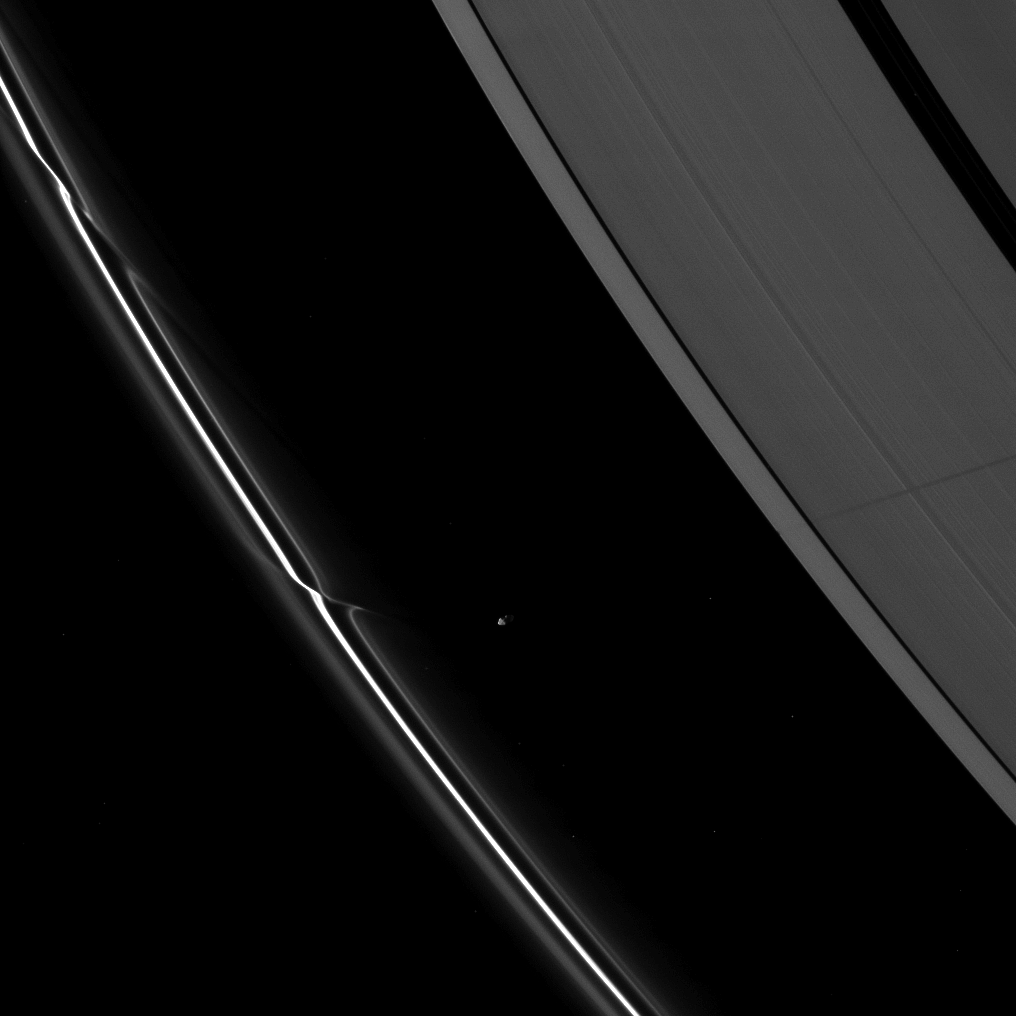

Shadow Before Equinox

Saturn’s moon Prometheus casts a long shadow across the A ring in the middle-right side of this Cassini spacecraft image taken shortly before the planet’s August 2009 equinox.

Prometheus (86 kilometers, or 53 miles across) orbits in the Roche Division between the thin F ring and the A ring. The novel illumination geometry created around the time of Saturn’s August 2009 equinox allows out-of-plane structures and moons orbiting in or near the plane of Saturn’s equatorial rings to cast shadows onto the rings. These scenes are possible only during the few months before and after Saturn’s equinox, which occurs only once in about 15 Earth years. To learn more about this special time and to see movies of moons’ shadows moving across the rings, see PIA11651 and PIA11660.

This view looks toward the northern, unilluminated side of the rings from about 31 degrees above the ringplane. Many stars are visible. The rings and stars have been brightened by a factor six relative to Prometheus to enhance visibility.

The image was taken in visible light with the Cassini spacecraft narrow-angle camera on July 29, 2009. The view was acquired at a distance of approximately 1.4 million kilometers (870,000 miles) from Prometheus and at a sun-Prometheus-spacecraft, or phase, angle of 93 degrees. Image scale is 9 kilometers (6 miles) per pixel.

The Cassini-Huygens mission is a cooperative project of NASA, the European Space Agency and the Italian Space Agency. The Jet Propulsion Laboratory, a division of the California Institute of Technology in Pasadena, manages the mission for NASA’s Science Mission Directorate, Washington, D.C. The Cassini orbiter and its two onboard cameras were designed, developed and assembled at JPL. The imaging operations center is based at the Space Science Institute in Boulder, Colo.

Credit: NASA/JPL/Space Science Institute